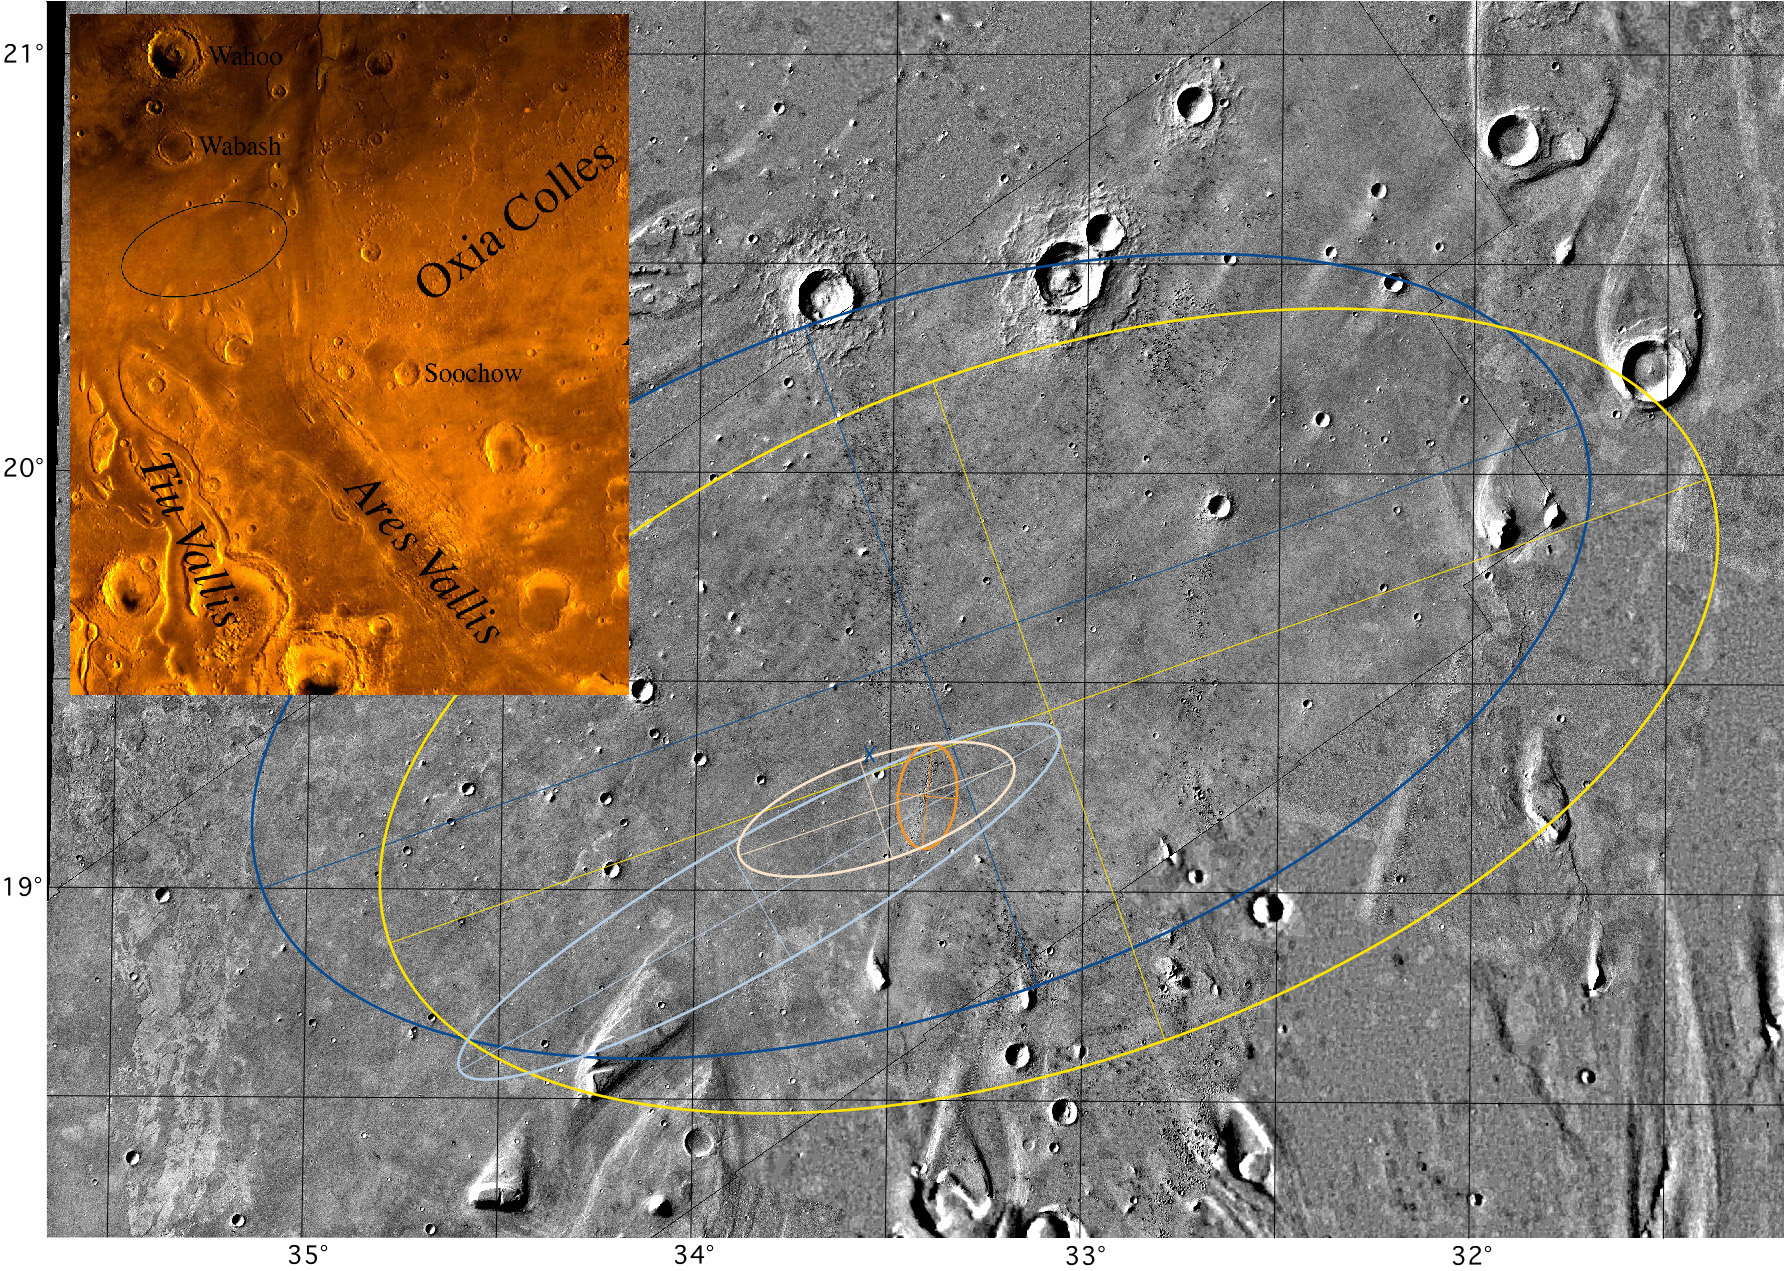

Mars Pathfinder Landing Ellipses

Mosaic of Ares Vallis showing different landing ellipses, with color inset of the Chryse Planitia region of Mars showing the outflow channels. The large blue ellipse (100 km by 200 km) to the northwest is an ellipse in the USGS cartographic reference frame designed to avoid streamlined hills to the south and east, craters to the north, and etched terrain to the west (this ellipse is shown in the color inset). The large yellow ellipse (100 km by 200 km) displaced toward the southeast (by 20 km in longitude and 8 km in latitude) is the navigation target ellipse in the revised local cartographic reference frame (which are the latitude and longitude shown in this figure). The elongate light blue ellipse (98 km by 19 km) is the navigation prediction as of late 3 July and early 4 July; it includes part of the streamlined island in the southwest. The gold ellipse (15 km by 8 km) is the prediction with tracking through atmospheric entry. The pink ellipse (41 km by 15 km), which encloses the smallest ellipse (and the location of the lander), is the navigation result with dispersions added for atmospheric entry and descent. The blue X is the location of the lander with respect to surface features identified in Viking orbiter images (located at 19.33 degrees N, 33.55 degrees W in the local reference frame). The location of the lander in inertial space (19.30 degrees N, 33.52 degrees W) from the two-way ranging and Doppler tracking of the lander is at the very northwest edge of the crater, just 2.2 km to the south-southeast of the X. If the location of the lander in inertial space is forced to coincide with its location with respect to surface features, then the resulting cartographic frame is actually 2 km to the south and 0.8 km to the east of the local network. Color mosaic is part of the Oxia Palus Quadrangle (MC 11) of Mars; black and white mosaic from Viking orbiter images of 38 m/pixel resolution; north is at the top.

NOTE: original caption as published in Science magazine.

Photojournal note: Sojourner spent 83 days of a planned seven-day mission exploring the Martian terrain, acquiring images, and taking chemical, atmospheric and other measurements. The final data transmission received from Pathfinder was at 10:23 UTC on September 27, 1997. Although mission managers tried to restore full communications during the following five months, the successful mission was terminated on March 10, 1998.

Credit: NASA/JPL